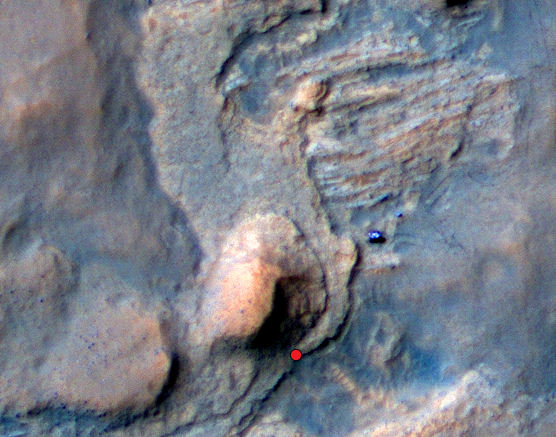

Location of Mars Sandstone Target ‘Windjana’

On this view of the Curiosity rover mission’s waypoint called “the Kimberley,” the red dot indicates the location of a sandstone target, “Windjana,” that researchers selected for close-up inspection and possibly for drilling.

The view is an excerpt from an April 11, 2014, observation by the High Resolution Imaging Science Experiment (HiRISE) camera on NASA’s Mars Reconnaissance Orbiter. A larger scene from the same observation is at PIA18081. In the image’s enhanced color, Curiosity itself appears as the bright blue object at the two-o’clock position relative to the butte in the lower center of the scene. That butte is called “Mount Remarkable” and stands about 16 feet (5 meters) high. The rover subsequently drove to within its robotic arm’s reach of Windjana. For scale, the distance between the parallel wheel tracks visible in the image is about 9 feet (2.7 meters).

In the area of the Kimberley waypoint, sandstone outcrops with differing resistance to wind erosion result in a stair-step pattern of layers. Windjana is within what the team calls the area’s “middle unit,” because it is intermediate between rocks that form buttes in the area and lower-lying rocks that show a pattern of striations.

If Windjana meets criteria set by engineers and scientists, it could become the mission’s third drilled rock and the first that is not mudstone.

This view is an enhanced-color product from HiRISE observation ESP_036128_1755, available at the HiRISE website at http://uahirise.org/releases/msl-kimberley.php. The exaggerated color, to make differences in Mars surface materials more apparent, makes Curiosity appear bluer than the rover really looks.

HiRISE is one of six instruments on NASA’s Mars Reconnaissance Orbiter. The University of Arizona, Tucson, operates HiRISE, which was built by Ball Aerospace & Technologies Corp., Boulder, Colo. NASA’s Jet Propulsion Laboratory, a division of the California Institute of Technology in Pasadena, manages the Mars Reconnaissance Orbiter and Mars Science Laboratory projects for NASA’s Science Mission Directorate, Washington. JPL designed and built the Mars Science Laboratory Project’s Curiosity rover.

Credit: NASA/JPL-Caltech/Univ. of Arizona